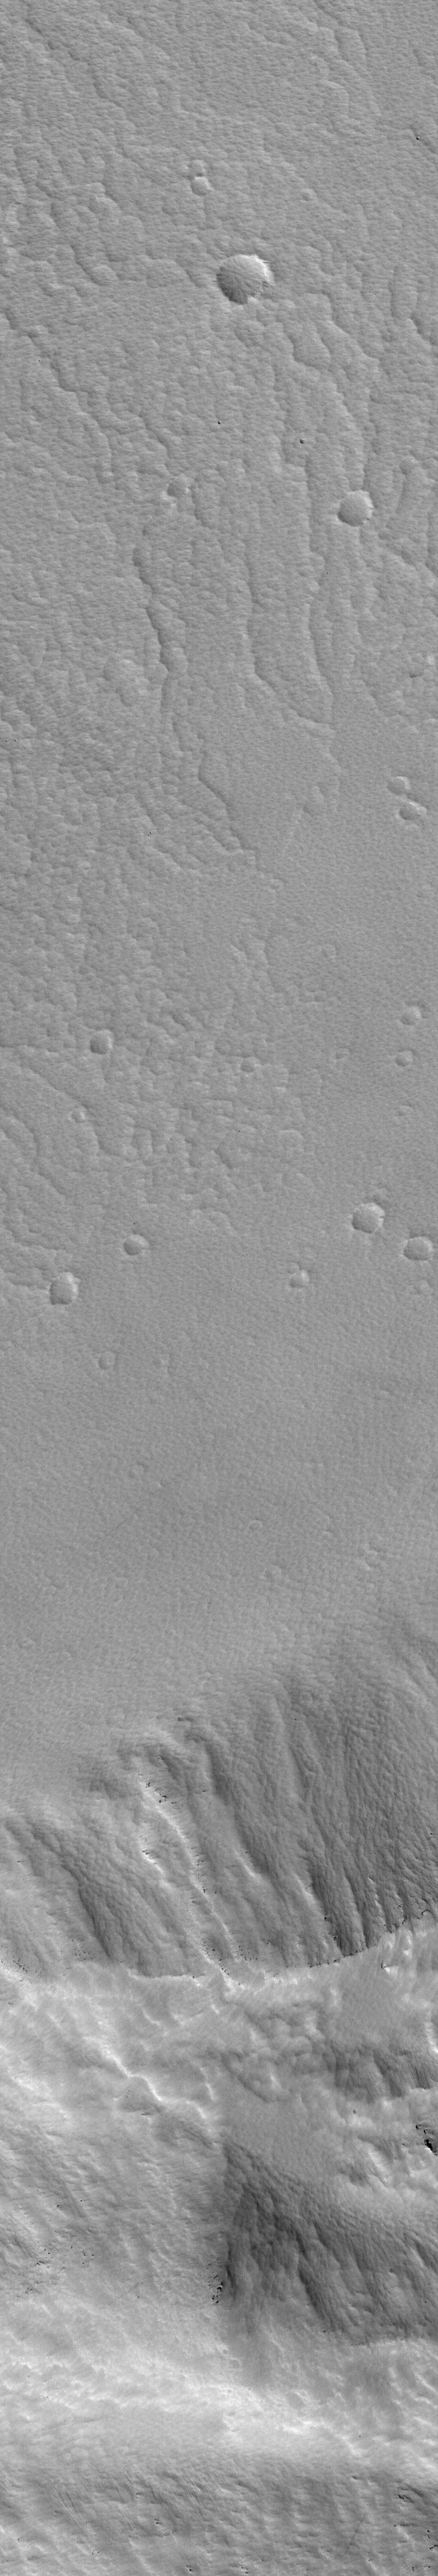

Public-Requested Mars Image: Crater on Pavonis Mons

MGS MOC Release No. MOC2-481, 12 September 2003

This image is in the first pair obtained in the Public Target Request program, which accepts suggestions for sites to photograph with the Mars Orbiter Camera on NASA’s Mars Global Surveyor spacecraft.

It is a narrow-angle (high-resolution) view of a portion of the lower wall and floor of the caldera at the top of a martian volcano named Pavonis Mons. A companion picture is a wide-angle context image, taken at the same time as the high-resolution view. The white box in the context frame shows the location of the high-resolution picture.

Pavonis Mons is a broad shield volcano. Its summit region is about 14 kilometers (8.7 miles) above the martian datum (zero-elevation reference level). The caldera is about 4.6 kilometers (2.8 miles) deep. The caldera formed by collapse–long ago–as molten rock withdrew to greater depths within the volcano. The high-resolution picture shows that today the floor and walls of this caldera are covered by a thick, textured mantle of dust, perhaps more than 1 meter (1 yard) deep. Larger boulders and rock outcroppings poke out from within this dust mantle. They are seen as small, dark dots and mounds on the lower slopes of the wall in the high-resolution image.

The narrow-angle Mars Orbiter Camera image has a resolution of 1.5 meters (about 5 feet) per pixel and covers an area 1.5 kilometers (0.9 mile) wide by 9 kilometers (5.6 miles) long. The context image, covering much of the summit region of Pavonis Mons, is about 115 kilometers (72 miles) wide. Sunlight illuminates both images from the lower left; north is toward the upper right; east to the right. The high-resolution view is located near 0.4 degrees north latitude, 112.8 degrees west longitude.

Credit: NASA/JPL/Malin Space Science Systems